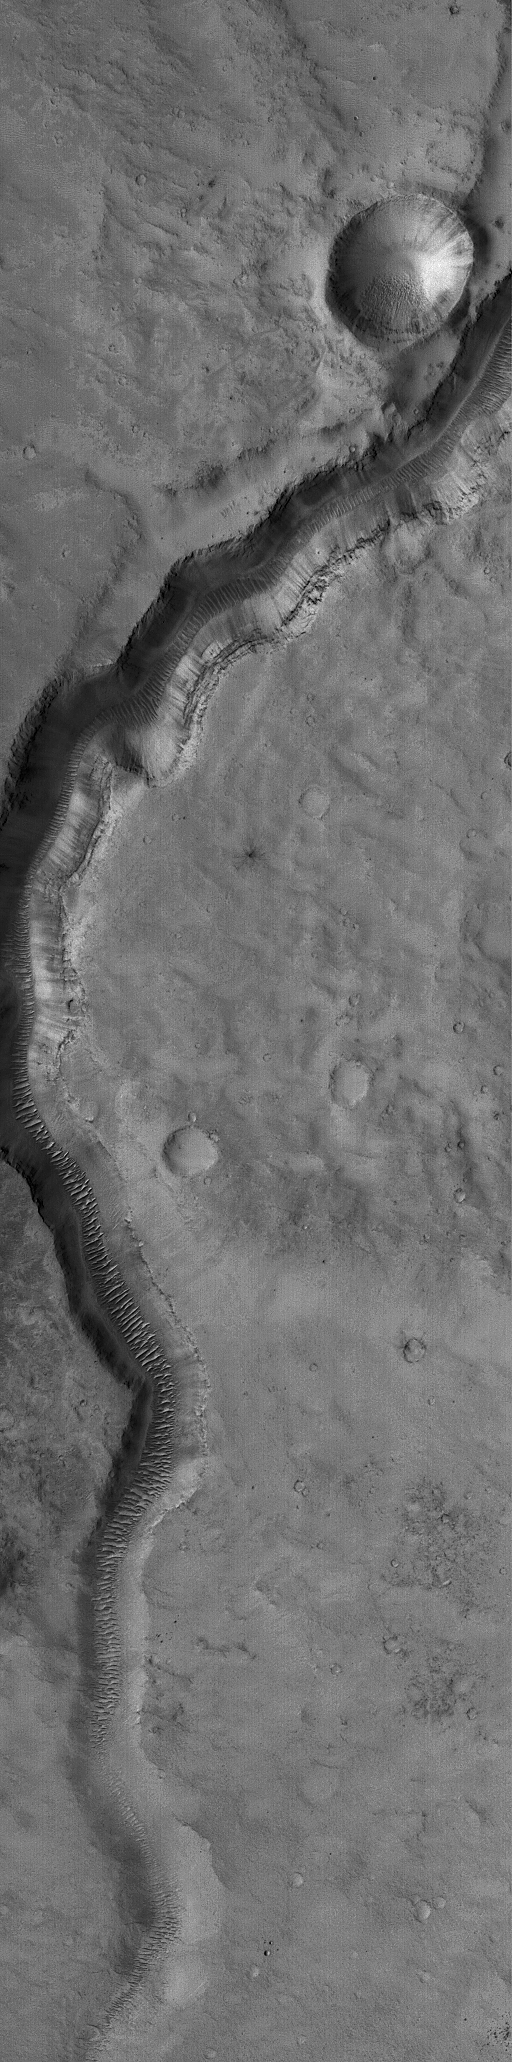

Valley near Cydonia

10 January 2004
This Mars Global Surveyor (MGS) Mars Orbiter Camera (MOC) image shows an ancient valley in far northwestern Arabia Terra, near the Cydonia region. Large, windblown ripples occur on the valley floor. This valley is located near 33.2°N, 10.1°W. The picture covers an area about 3 km (1.9 mi) across, and is illuminated by sunlight from the left/lower left.

Credit: NASA/JPL/Malin Space Science Systems